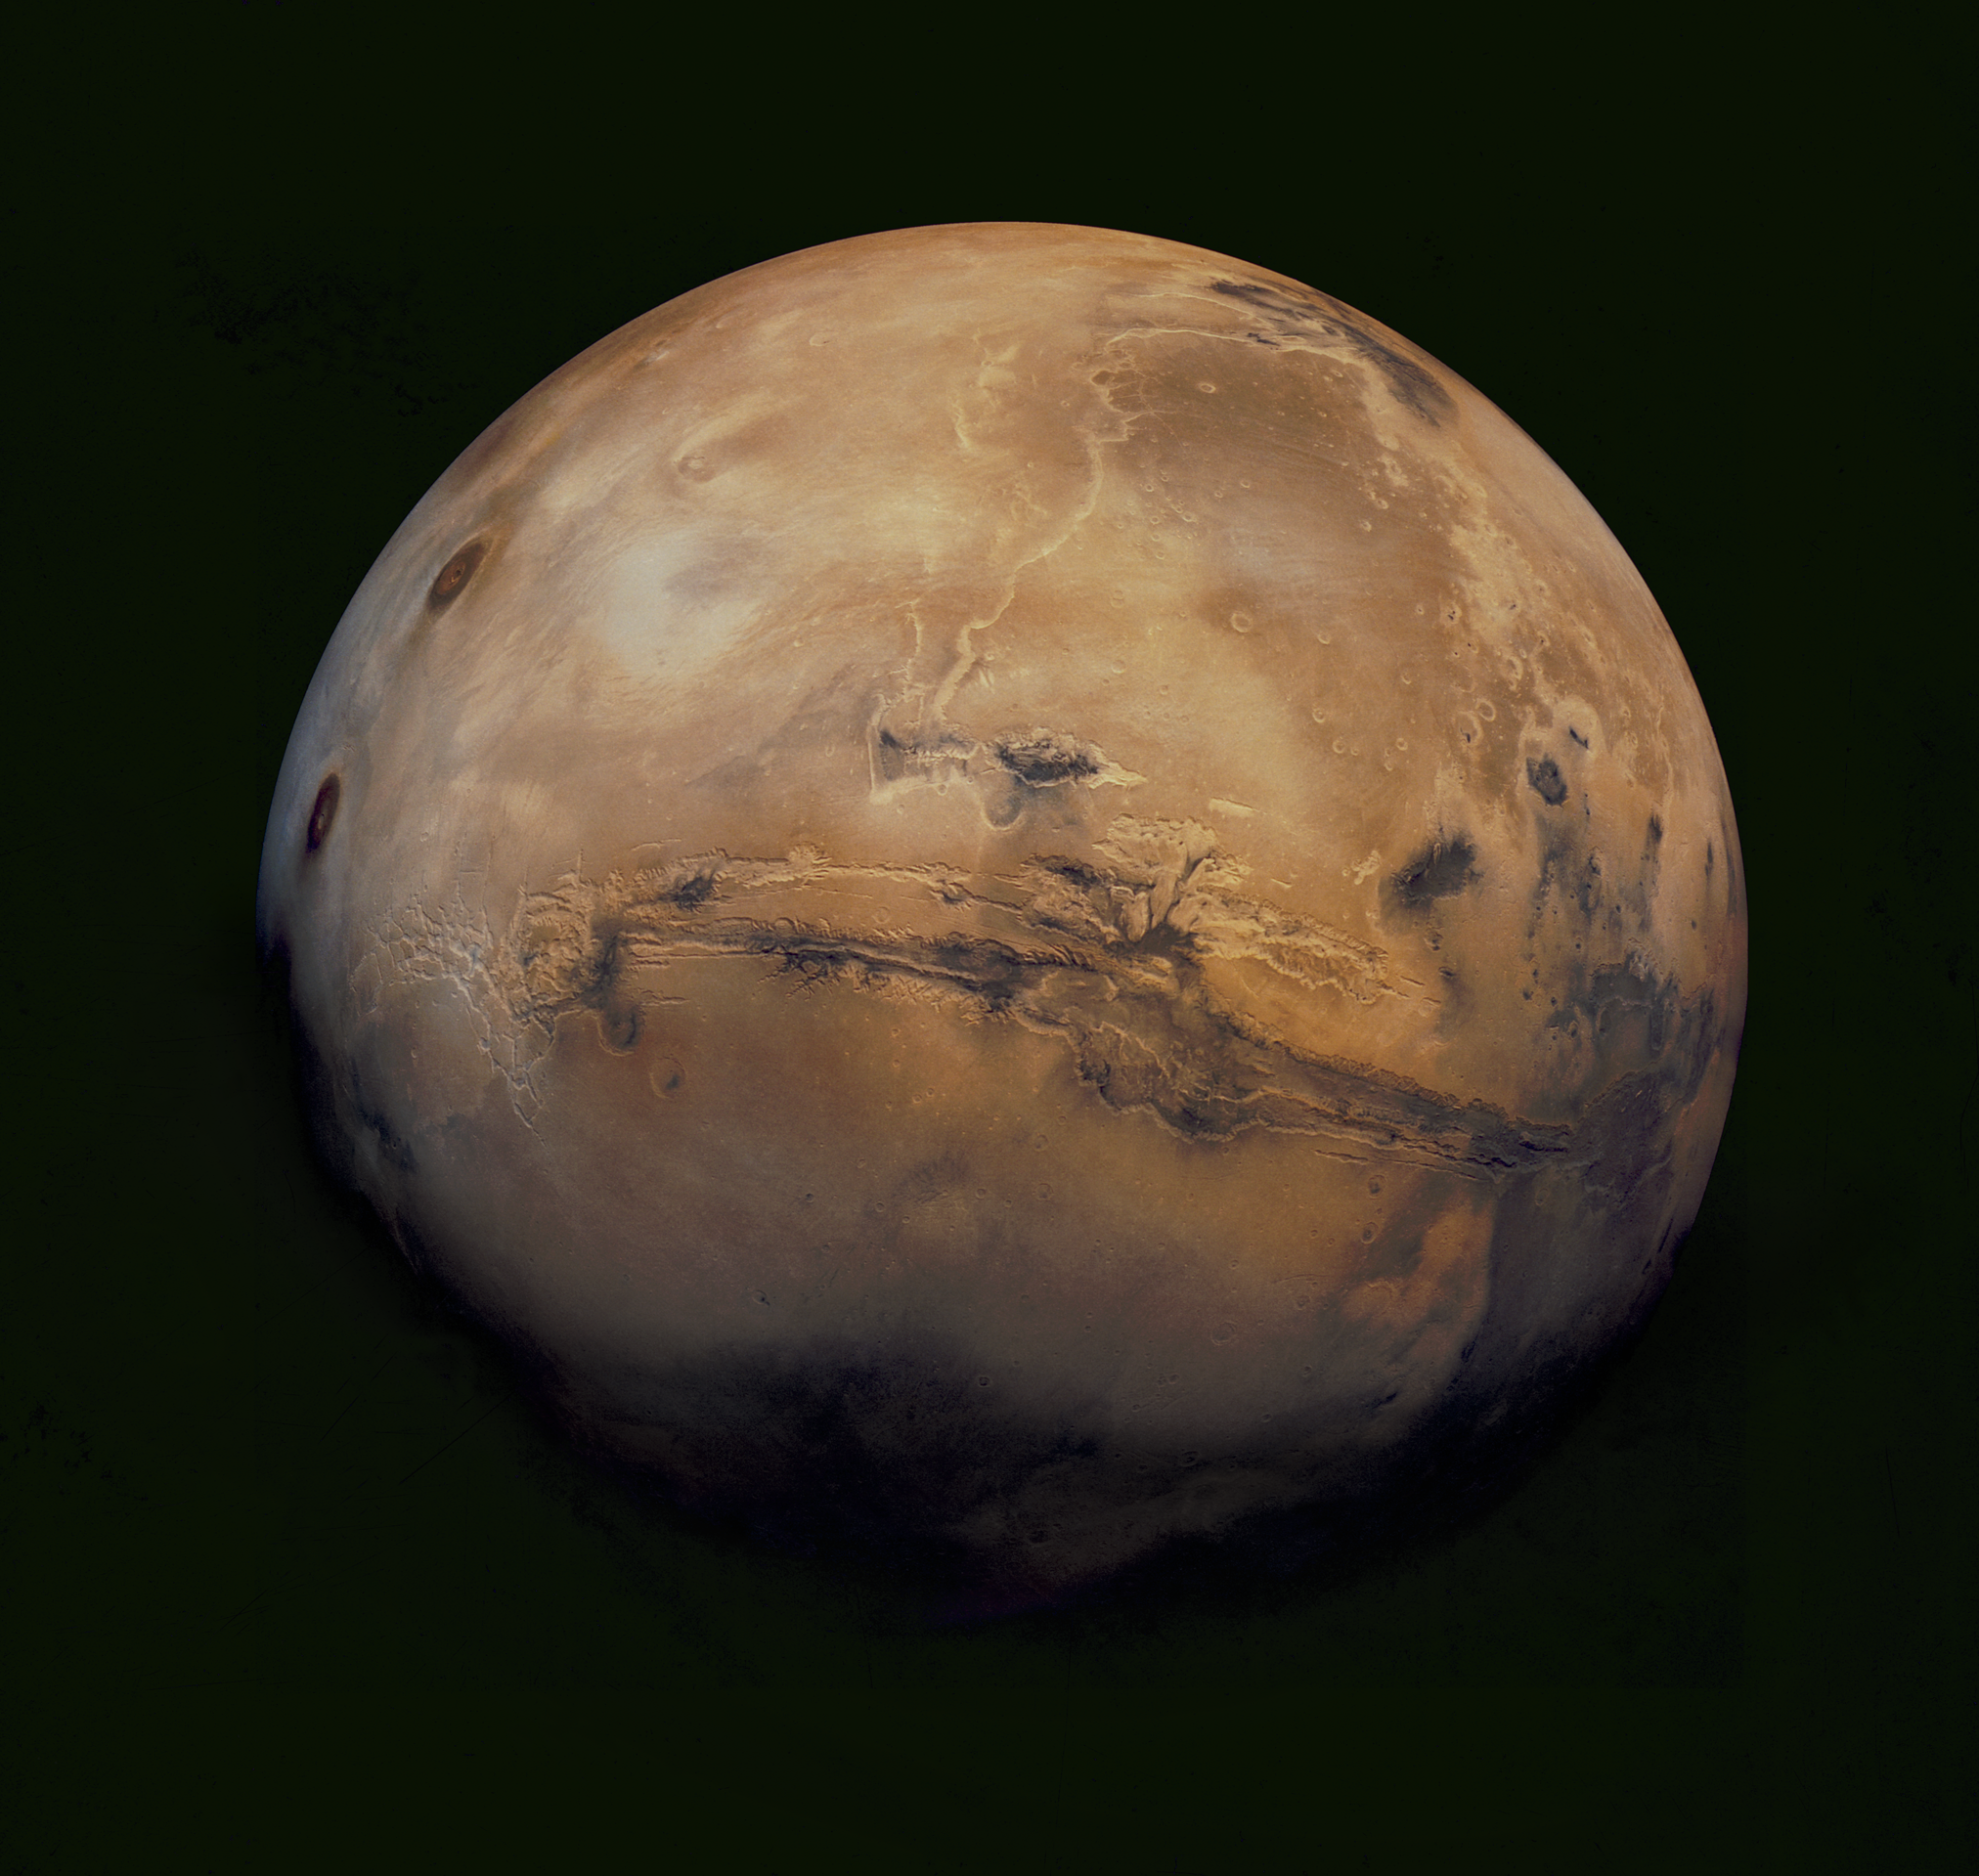

The Target

This mosaic of Mars is a compilation of images captured by the Viking Orbiter 1. The center of the scene shows the entire Valles Marineris canyon system, over 3,000 km long and up to 8 km deep, extending from Noctis Labyrinthus, the arcuate system of graben to the west, to the chaotic terrain to the east.

Credit: NASA/USGS